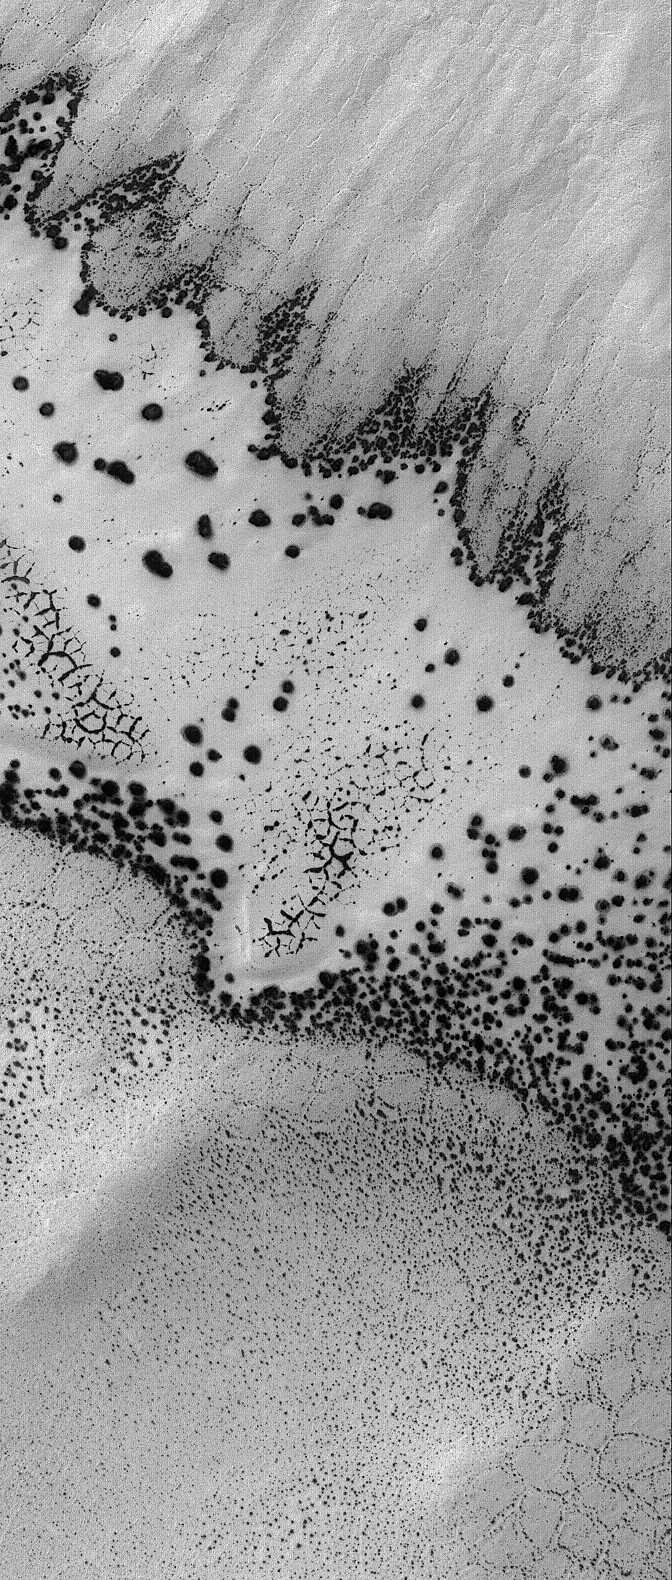

Defrosting South #2

1 October 2005
This Mars Global Surveyor (MGS) Mars Orbiter Camera (MOC) image shows a second view of varied springtime defrosting patterns formed in a dune field and surrounding polygon-patterned ground in the south polar region of Mars. The previous view was featured as a MOC Picture of the Day on 20 August 2005 (PIA04162). Both images show portions of the same terrain and occur within a few hundred meters of each other. The previous release explained that the feature sporting an outline of dark spots and an interior of smaller, closely-spaced dark spots and dark-outlined polygons is a patch of windblown or wind-eroded sand that was covered by carbon dioxide frost during the previous autumn and winter. The fainter, larger polygon pattern on either side of the patch of defrosting sand is formed in the substrate upon which the sand patch is sitting. Polygonal forms such as these might indicate the presence of ice below the surface.

Location near: 79.9°S, 125.9°W
Image width: width: ~3 km (~1.9 mi)
Illumination from: upper left
Season: Southern Spring

Credit: NASA/JPL/Malin Space Science Systems